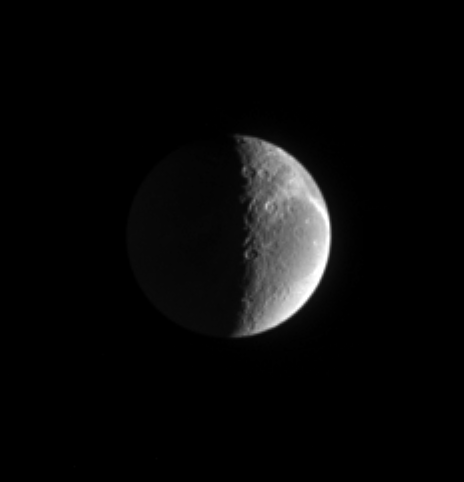

Daybreak on Dione

The Sun also rises on Saturn’s moon Dione, seen in this image from Cassini. Wispy fractured terrain lies along the limb. Some details of the moon’s topography can be noted along the terminator. Dione is 1,118 kilometers (695 miles) across.

This image is centered on territory at 310 degrees west longitude. The sunlit region in this view is on the trailing hemisphere on Dione. North is up and tilted 23 degrees to the left.

The image was taken with the Cassini spacecraft narrow-angle camera on March 12, 2005, through spectral filters sensitive to wavelengths of polarized green light. The view was acquired at a distance of approximately 1.8 million kilometers (1.1 million miles) from Dione and at a Sun-Dione-spacecraft, or phase, angle of 100 degrees. Resolution in the original image was 10 kilometers (7 miles) per pixel. The image has been contrast-enhanced and magnified by a factor of two to aid visibility.

The Cassini-Huygens mission is a cooperative project of NASA, the European Space Agency and the Italian Space Agency. The Jet Propulsion Laboratory, a division of the California Institute of Technology in Pasadena, manages the mission for NASA’s Science Mission Directorate, Washington, D.C. The Cassini orbiter and its two onboard cameras were designed, developed and assembled at JPL. The imaging team is based at the Space Science Institute, Boulder, Colo.

Credit: NASA/JPL/Space Science Institute